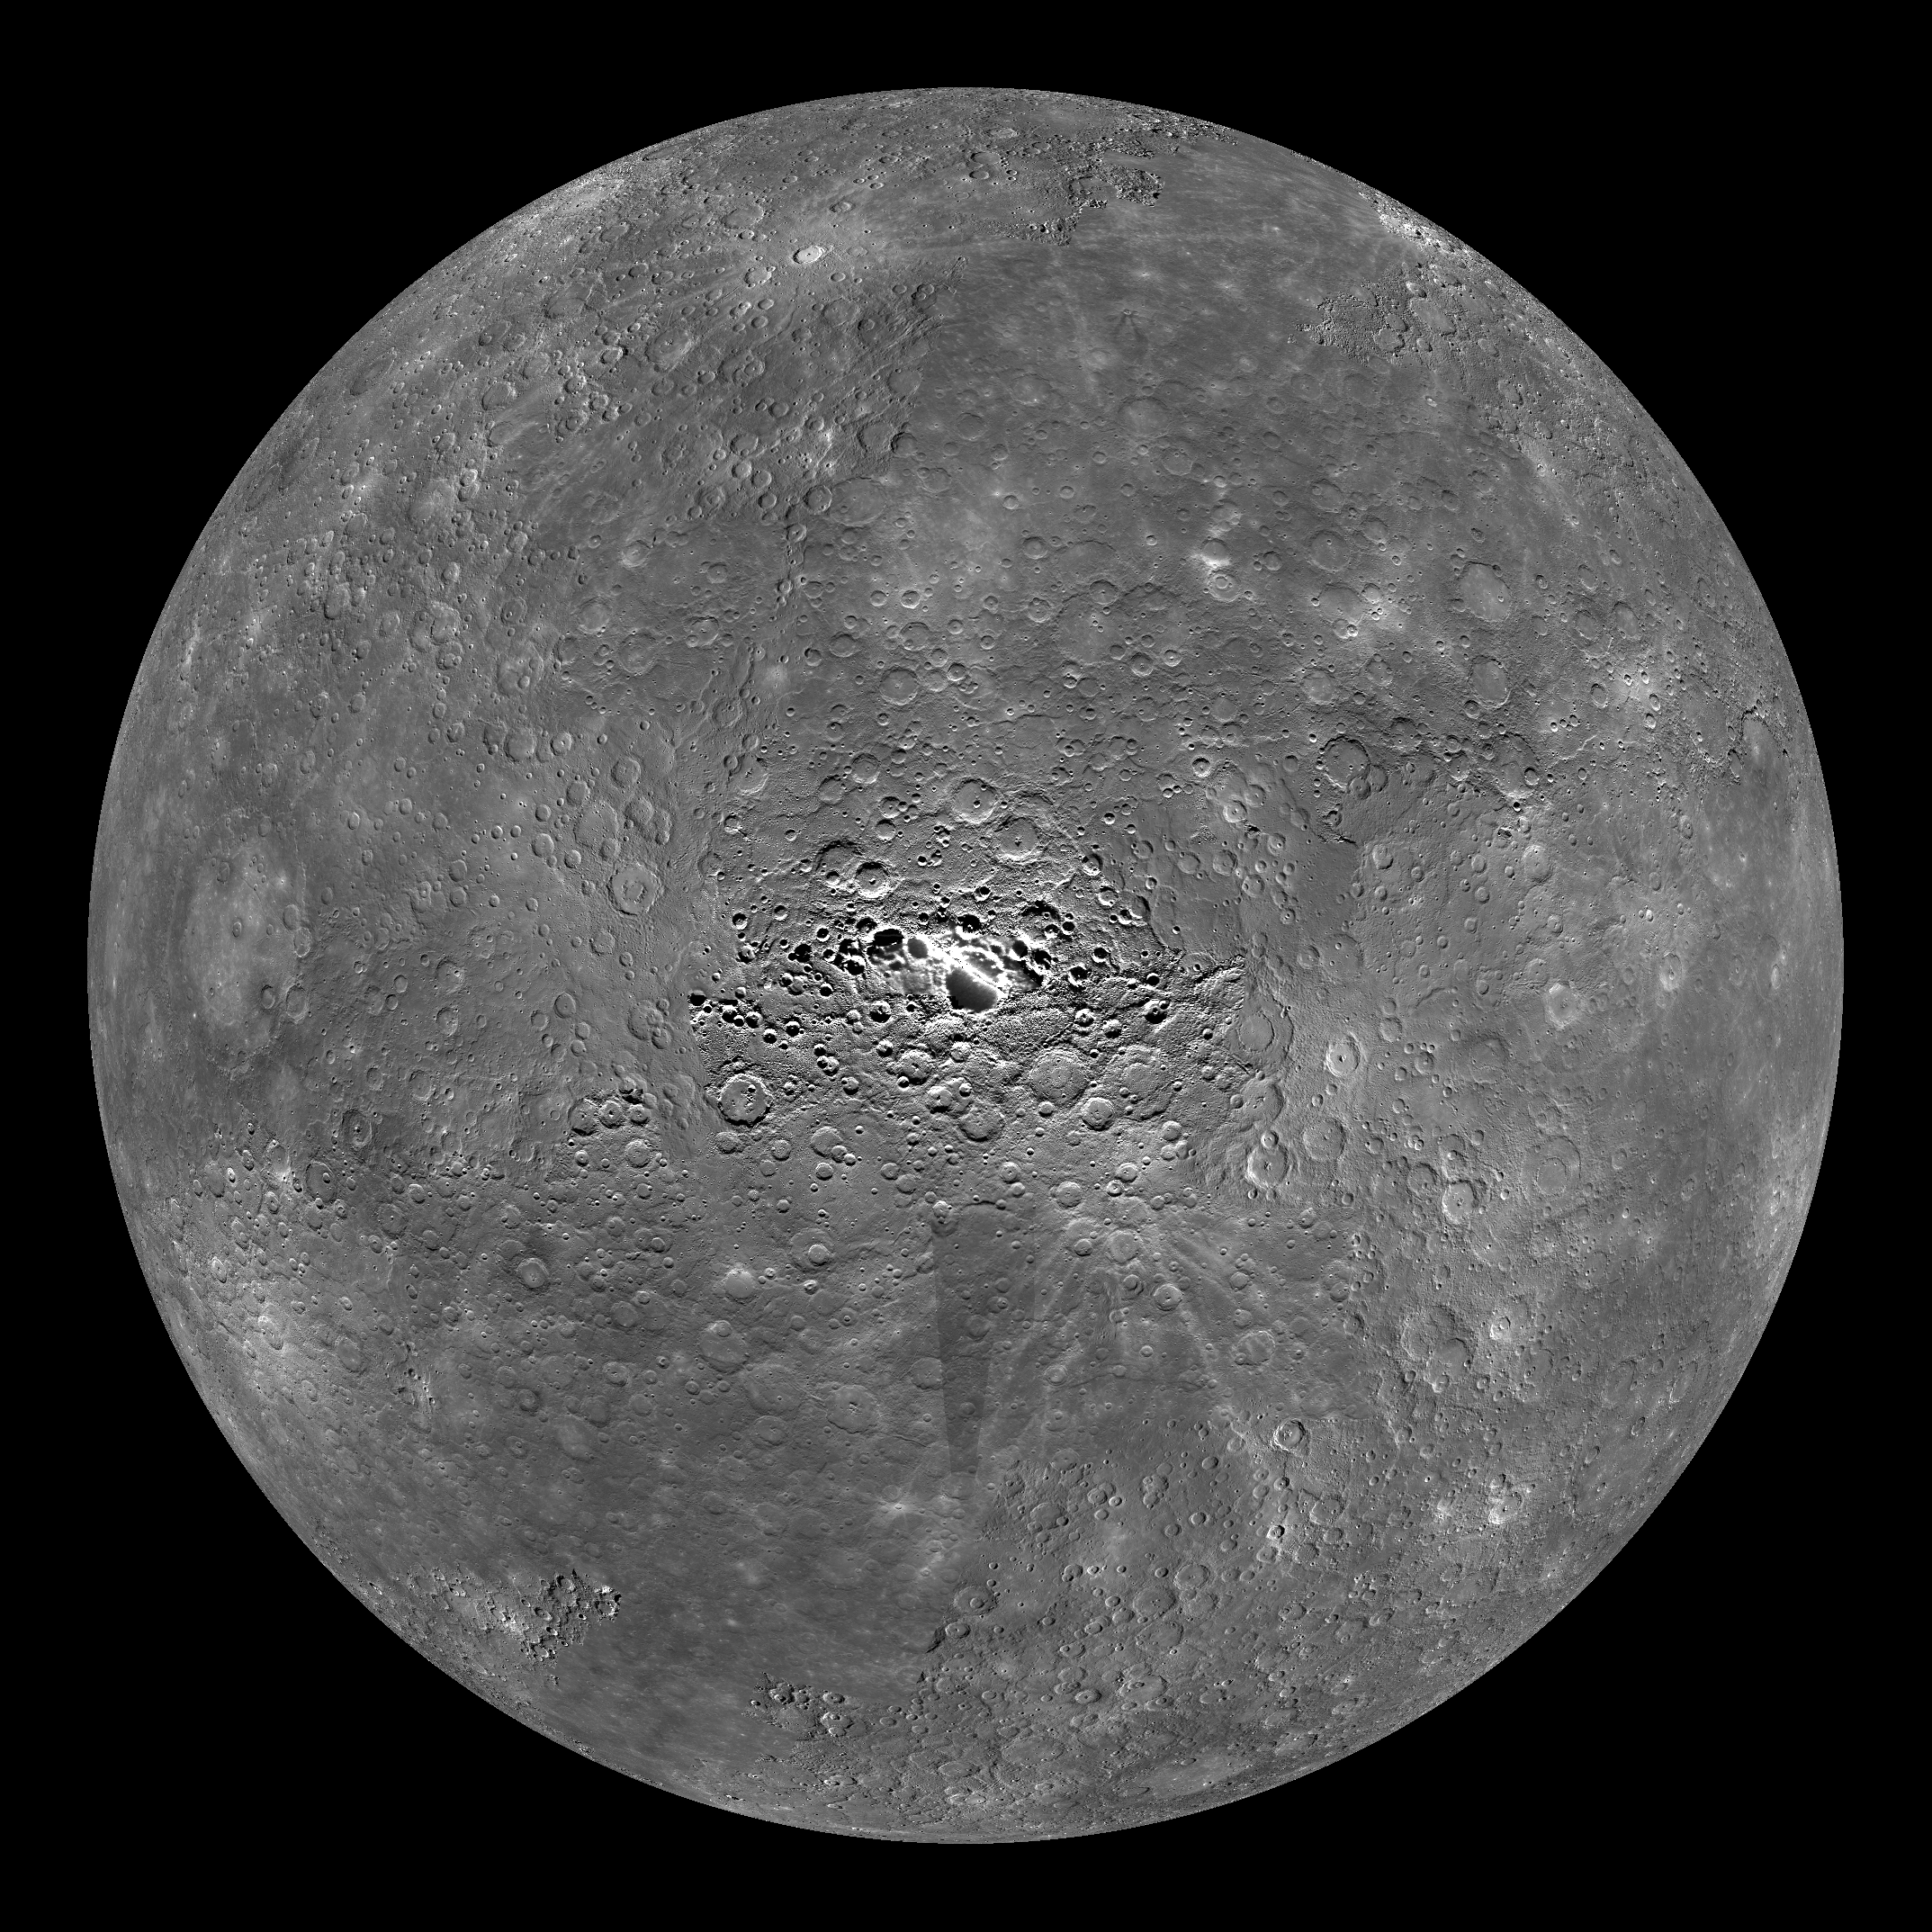

Mercury Globe: South Pole

The above image shows an orthographic projection of this global mosaic centered on Mercury’s south pole. 0° longitude is up in this image. The area around and including the south pole has been extensively monitored by MDIS.

The MESSENGER spacecraft is the first ever to orbit the planet Mercury, and the spacecraft’s seven scientific instruments and radio science investigation are unraveling the history and evolution of the Solar System’s innermost planet. Visit the Why Mercury? section of this website to learn more about the key science questions that the MESSENGER mission is addressing. During the one-year primary mission, MDIS is scheduled to acquire more than 75,000 images in support of MESSENGER’s science goals.

Instrument: Narrow Angle Camera (NAC) and Wide Angle Camera (WAC) of the Mercury Dual Imaging System (MDIS)
Resolution: 2.5 km/pixel
Scale: Mercury’s diameter is 4880 kilometers (3030 miles)
Map Projection: orthographic
Center Latitude: -90°

These images are from MESSENGER, a NASA Discovery mission to conduct the first orbital study of the innermost planet, Mercury. For information regarding the use of images, see the MESSENGER image use policy.

Credit: NASA/Johns Hopkins University Applied Physics Laboratory/Carnegie Institution of Washington